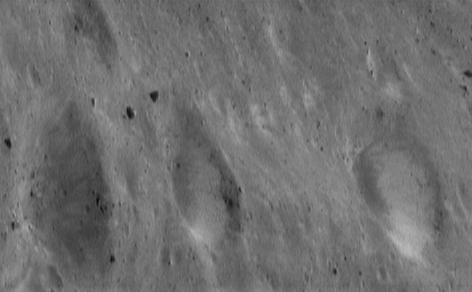

Here’s Looking at You

A large volume of images of Eros’ surface have been taken in the nearly seven months that NEAR Shoemaker has been orbiting the asteroid. From these pictures, the first good understanding of the surface of an asteroid has begun to emerge. One of the key findings is a variety of brightness features inside Eros’ craters. This picture, taken July 22, 2000, from an orbital altitude of 50 kilometers (31 miles), shows three craters, each about 600 meters (2000 feet) in diameter, aligned horizontally in this view across the bottom of the frame. The two craters at the right have well-developed, nearly continuous deposits of brightened regolith. In the crater at the left, more subtle, discrete tongues with elevated brightnesses are barely discernible on the crater wall. With a little imagination, the two craters to the right appear almost like eyeballs peering sideways at their distinctively different neighbor.

Built and managed by The Johns Hopkins University Applied Physics Laboratory, Laurel, Maryland, NEAR was the first spacecraft launched in NASA’s Discovery Program of low-cost, small-scale planetary missions. See the NEAR web page at http://near.jhuapl.edu/ for more details.

Credit: NASA/JPL/JHUAPL